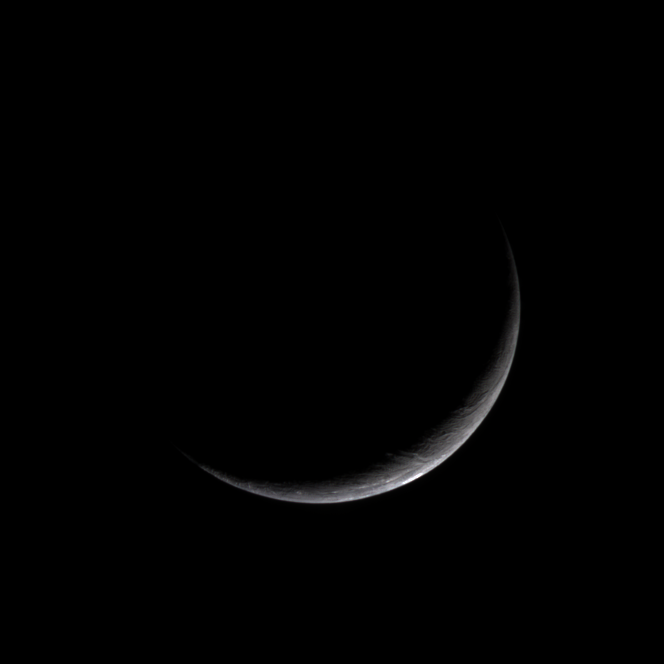

Bright Moon in Darkness

In the dim light of the outer solar system, Cassini gazed back at Saturn’s brightest gem – the moon Enceladus. The icy little world presents only a slim crescent in this natural color view.

Cassini has now matched the best spatial resolution on Enceladus achieved by NASA’s Voyager spacecraft, and will soon have excellent coverage of the moon (at more than 10 times the resolution in this image), following a flyby planned for February 17.

When seen from its day side, Enceladus (499 kilometers, or 310 miles across) has one of the brightest and whitest surfaces in the solar system. Since it reflects most of the sunlight that strikes it, the temperature there remains at a chilly -200 degrees Celsius (-330 degrees Fahrenheit).

In this view, Cassini was pointed at the leading hemisphere of Enceladus, which was in darkness at the time. The image has been rotated so that north on Enceladus is up.

Images taken using red, green and blue spectral filters were combined to create this natural color view. The images were acquired with the Cassini spacecraft narrow angle camera on Jan. 16, 2005, at a distance of approximately 209,300 kilometers (130,100 miles) from Enceladus and at a Sun-Enceladus-spacecraft, or phase, angle of 148 degrees. Resolution in the original image was about 1 kilometer (0.6 miles) per pixel. The image has been contrast-enhanced and magnified by a factor of two to aid visibility.

The Cassini-Huygens mission is a cooperative project of NASA, the European Space Agency and the Italian Space Agency. The Jet Propulsion Laboratory, a division of the California Institute of Technology in Pasadena, manages the mission for NASA’s Science Mission Directorate, Washington, D.C. The Cassini orbiter and its two onboard cameras were designed, developed and assembled at JPL. The imaging team is based at the Space Science Institute, Boulder, Colo.

Credit: NASA/JPL/Space Science Institute